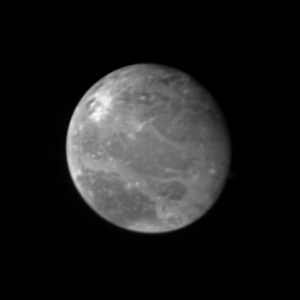

Ganymede at 2.6 million miles

This photo of Ganymede, largest of Jupiter’s Galilean satellites and the third from the planet, was taken shortly after midnight March 1, from a distance of 2.6 million miles (4.2 million kilometers). Ganymede is slightly larger than the planet Mercury, but is much less dense; it has roughly twice the density of water. Ganymede’s surface brightness is four times that of Earth’s Moon. This photo shows dark features reminiscent of the dark, mare regions on the Moon. On Ganymede, however, these features have twice the brightness of lunar mare. Scientists believe they are unlikely to be composed of rock or lava as the Moon’s mare regions are. Ganymede’s north polar region appears to be covered with brighter material, and scientists say it could be water frost. Later photos of Ganymede will be taken from closer range and will therefore have higher resolution if those photos of the polar region show underlying terrain blanketed by frost, it could indicate movement of water= across Ganymede’s surface, possibly in a very thin atmosphere. Brighter spots are also scattered across this hemisphere of Ganymede. They may be related to impact craters, or may represent source regions of fresh ice. JPL manages and controls the Voyager project for NASA’s Office of Space Science.

Credit: NASA/JPL